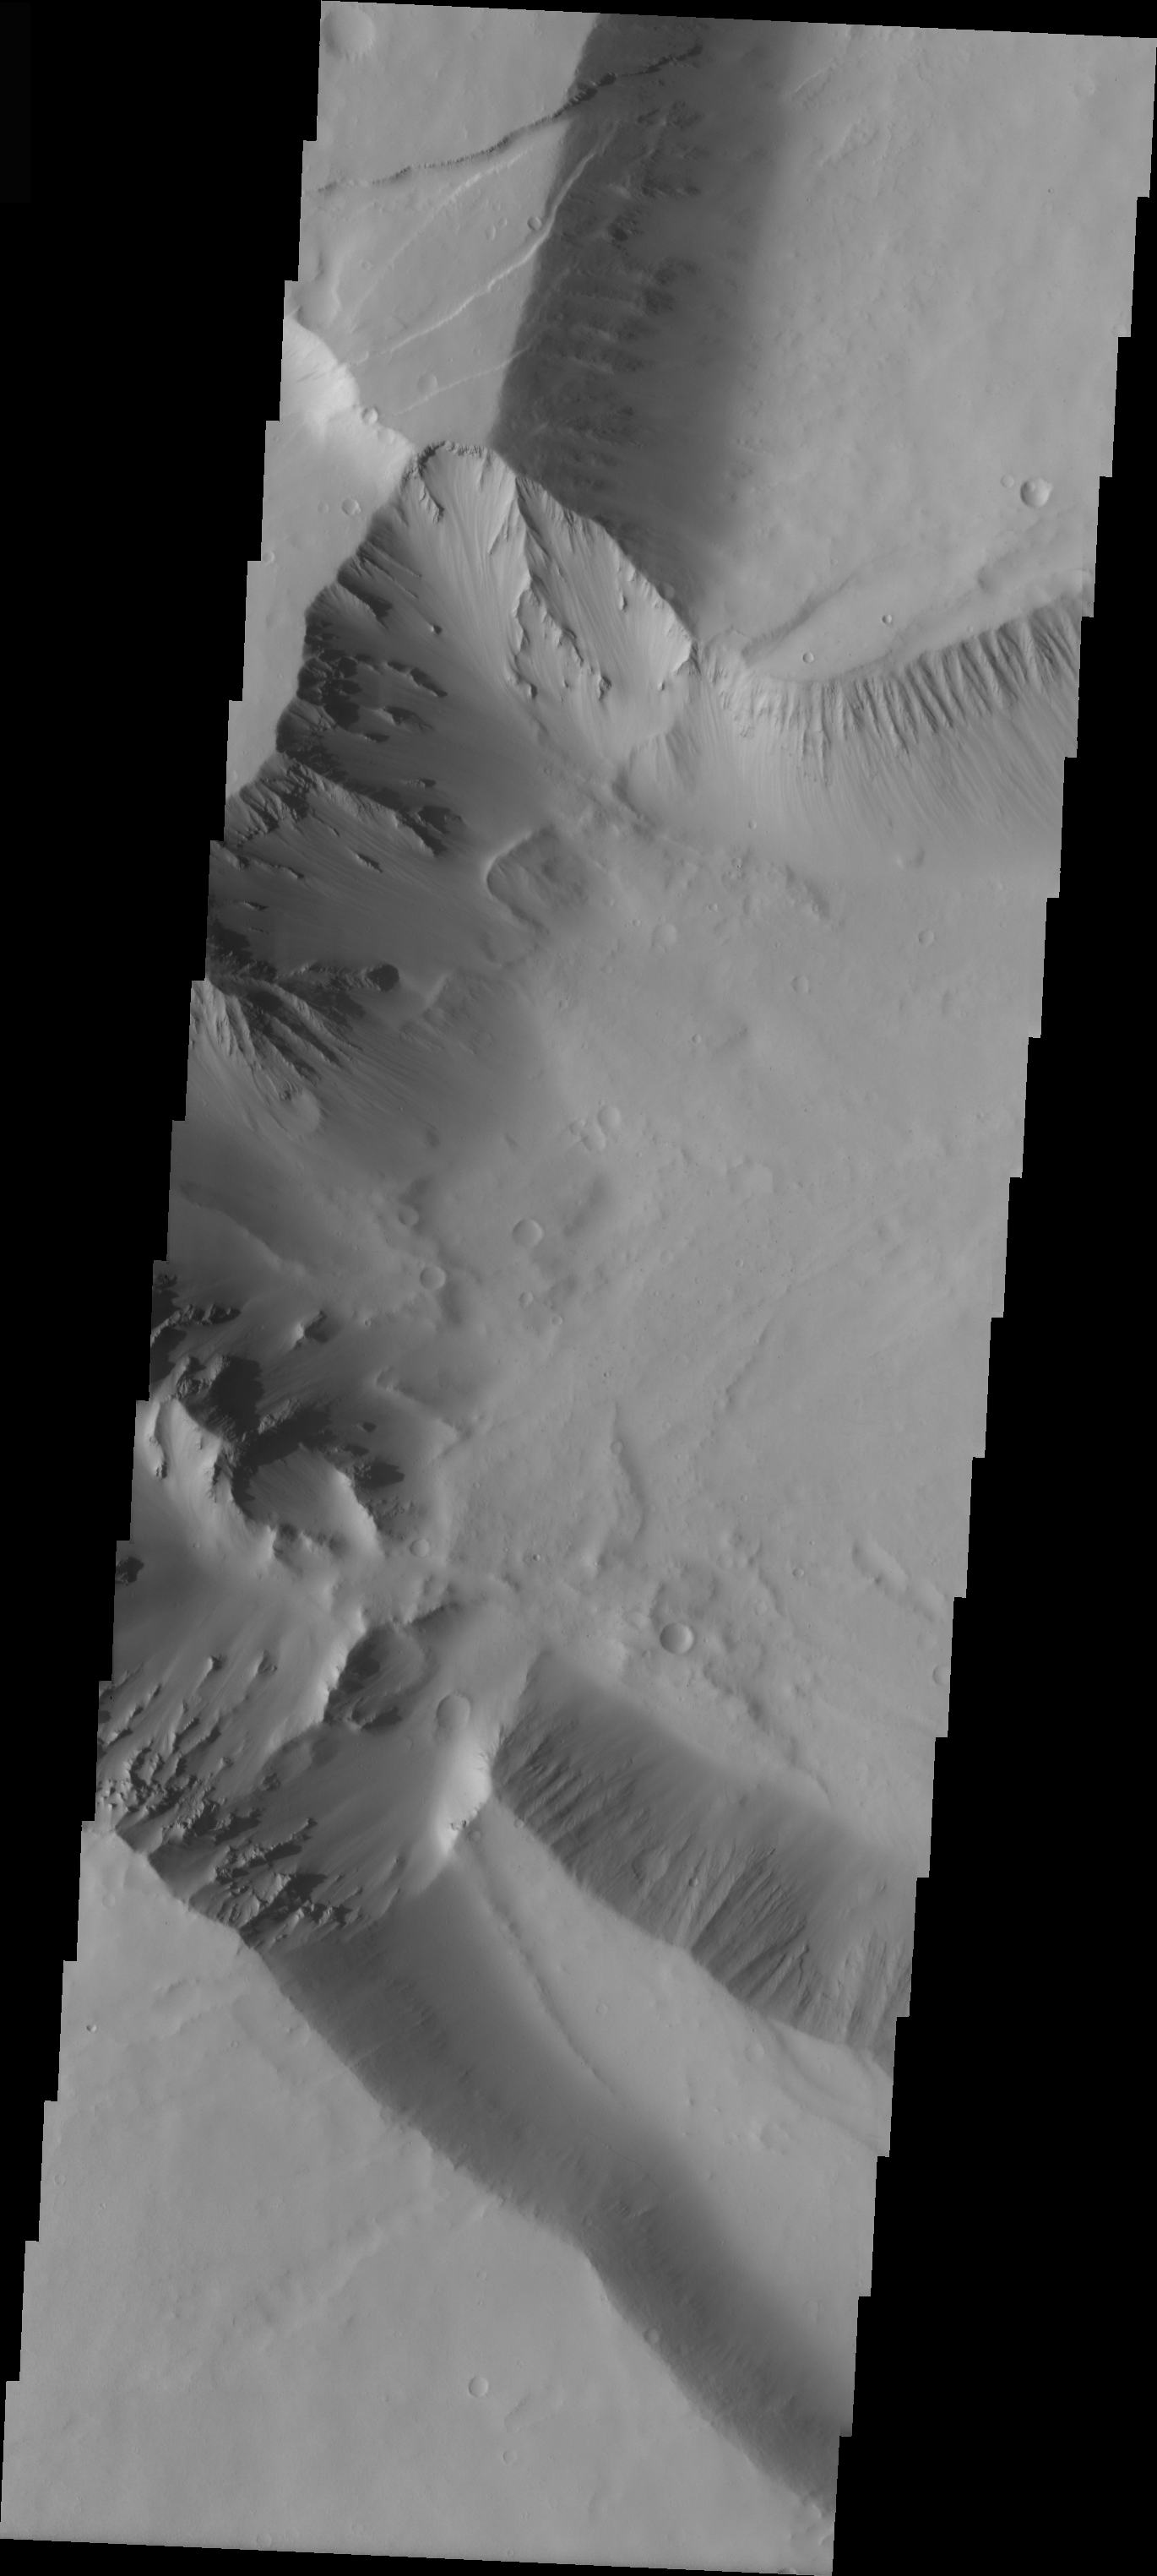

Fractures in Tharsis Tholus

In the upper left corner of this VIS image are a series of fractures. Where the fractures are exposed on the surface it is impossible to tell the plane of the fracture; however where the fractures are visible in the cliff wall it is possible to see that the fractures dip to the north. This image shows part of the caldera of Tharsis Tholus.

Image information: VIS instrument. Latitude 13.5, Longitude 268.9 East (91.1 West). 19 meter/pixel resolution.

Note: this THEMIS visual image has not been radiometrically nor geometrically calibrated for this preliminary release. An empirical correction has been performed to remove instrumental effects. A linear shift has been applied in the cross-track and down-track direction to approximate spacecraft and planetary motion. Fully calibrated and geometrically projected images will be released through the Planetary Data System in accordance with Project policies at a later time.

NASA’s Jet Propulsion Laboratory manages the 2001 Mars Odyssey mission for NASA’s Office of Space Science, Washington, D.C. The Thermal Emission Imaging System (THEMIS) was developed by Arizona State University, Tempe, in collaboration with Raytheon Santa Barbara Remote Sensing. The THEMIS investigation is led by Dr. Philip Christensen at Arizona State University. Lockheed Martin Astronautics, Denver, is the prime contractor for the Odyssey project, and developed and built the orbiter. Mission operations are conducted jointly from Lockheed Martin and from JPL, a division of the California Institute of Technology in Pasadena.

Credit: NASA/JPL/Arizona State University